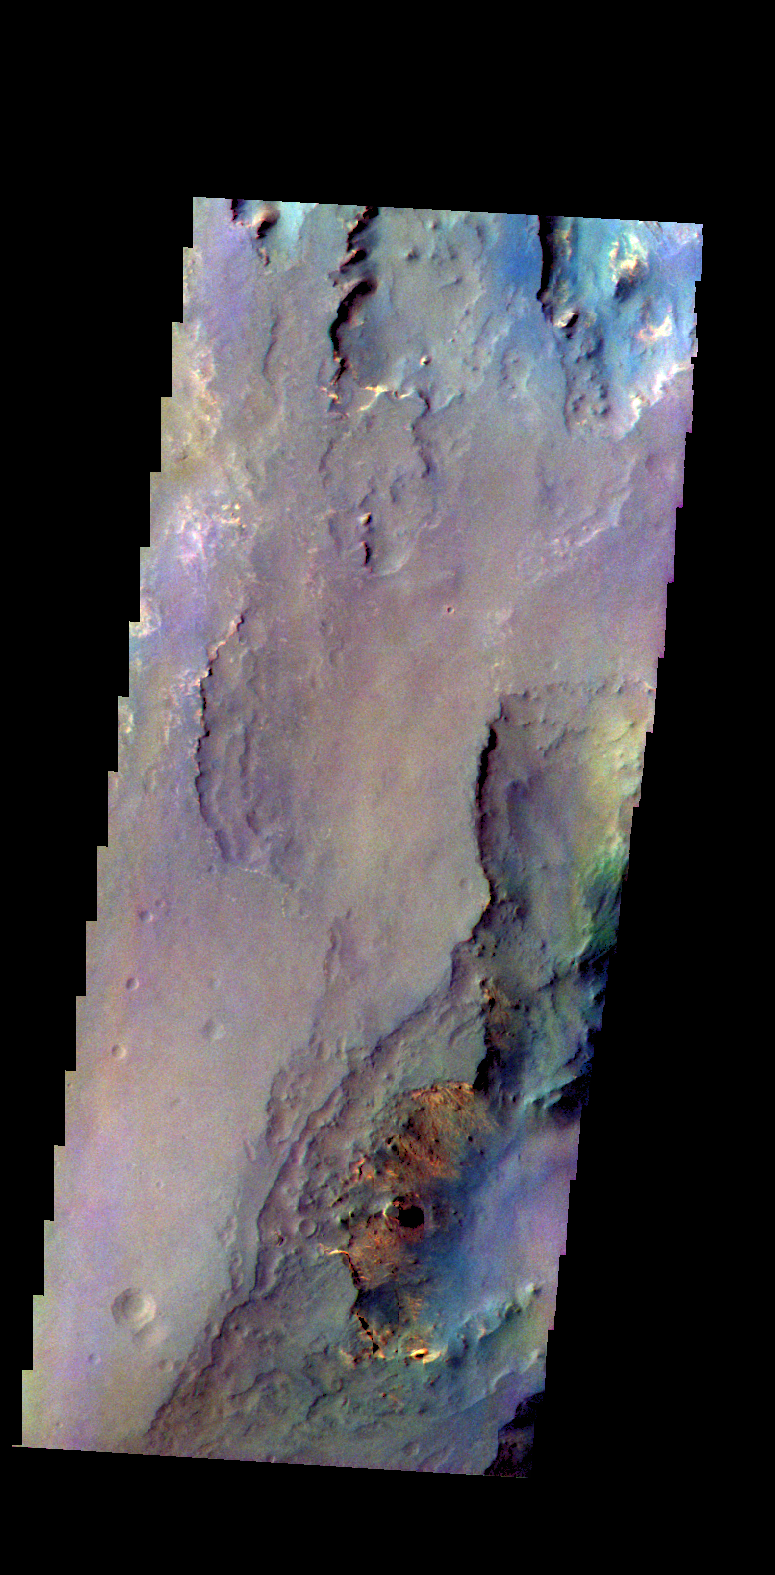

Capri Mensa – False Color

The THEMIS camera contains 5 filters. The data from different filters can be combined in multiple ways to create a false color image. These false color images may reveal subtle variations of the surface not easily identified in a single band image. Today’s false color image shows part of Capri Mensa.

Credit: NASA/JPL-Caltech/ASU